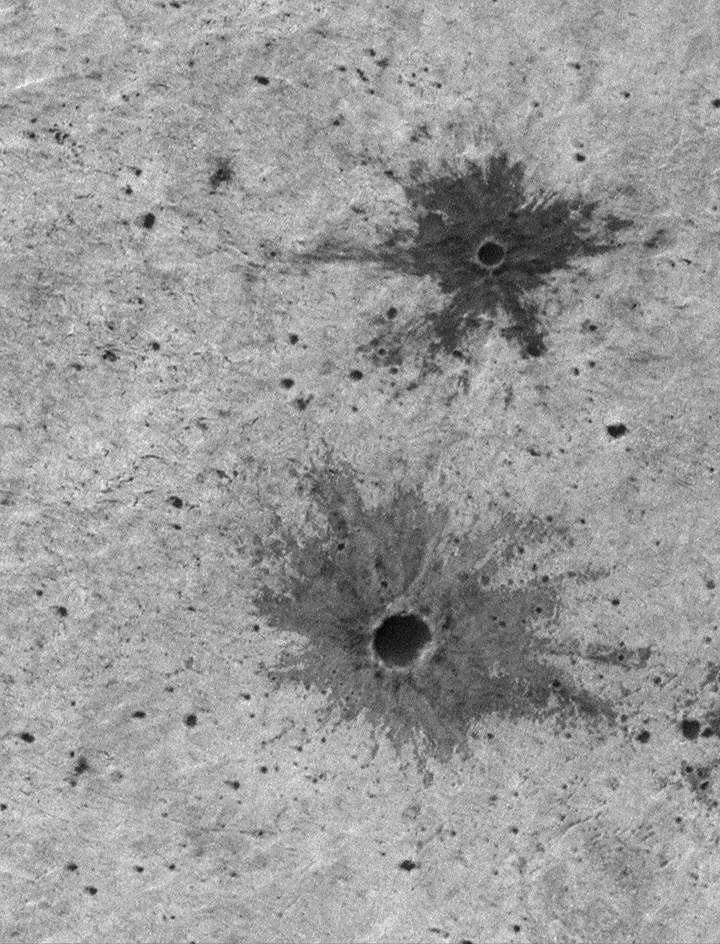

Small Impact Craters with Dark Ejecta Deposits

When a meteor impacts a planetary surface, it creates a blast very much like a bomb explosion. Shown here are two excellent examples of small impact craters on the martian surface. Each has a dark-toned deposit of material that was blown out of the crater (that is, ejected) during the impact. Materials comprising these deposits are called ejecta. The ejecta here is darker than the surrounding substrate because each crater-forming blast broke through the upper, brighter surface material and penetrated to a layer of darker material beneath. This darker material was then blown out onto the surface in the radial pattern seen here.

The fact that impact craters can penetrate and expose material from beneath the upper surface of a planet is very useful for geologists trying to determine the nature and composition of the martian subsurface. The scene shown here is illuminated from the upper left and covers an area 1.1 km (0.7 mi) wide by 1.4 km (0.9 mi). The larger crater has a diameter of about 89 meters (97 yards), the smaller crater is about 36 meters (39 yards) across. The picture is located in Terra Meridiani and was taken by the Mars Global Surveyor Mars Orbiter Camera.

Malin Space Science Systems and the California Institute of Technology built the MOC using spare hardware from the Mars Observer mission. MSSS operates the camera from its facilities in San Diego, CA. The Jet Propulsion Laboratory’s Mars Surveyor Operations Project operates the Mars Global Surveyor spacecraft with its industrial partner, Lockheed Martin Astronautics, from facilities in Pasadena, CA and Denver, CO.

Credit: NASA/JPL/MSSS